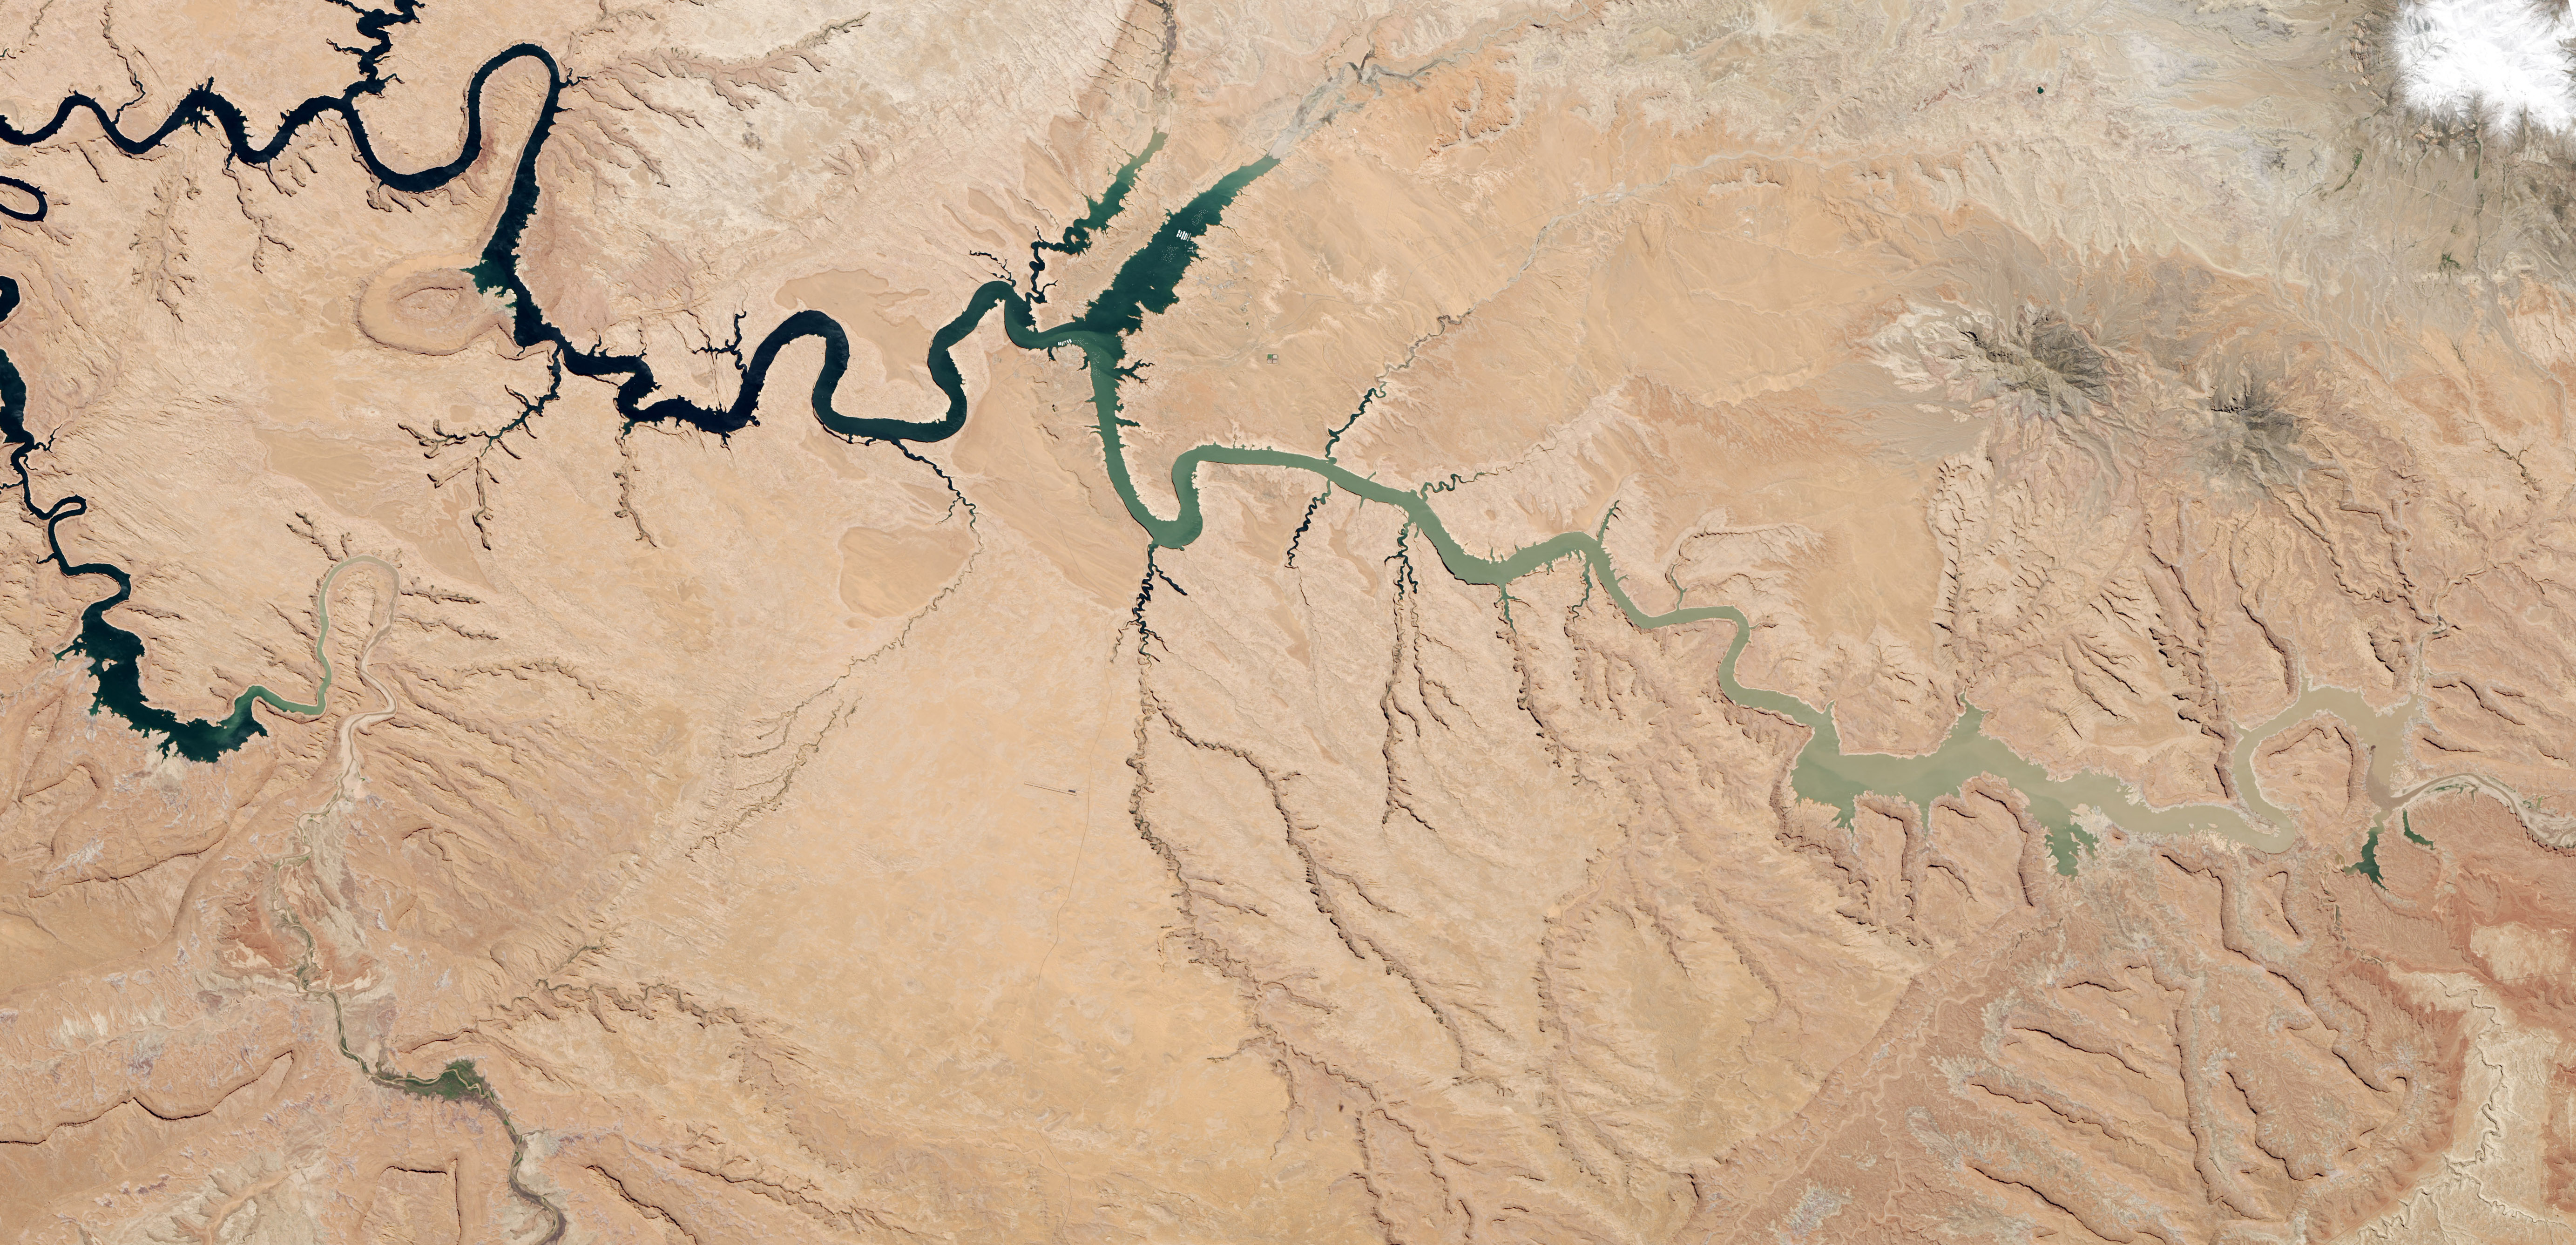

Lake Powell Half Empty

After 14 years of drought, Lake Powell was at 42 percent of its capacity as of May 20, 2014. The low water levels are evident in these images, which were acquired by the Landsat 8 satellite on May 13, 2014. White bleached rock show where Lake Powell’s shore is when the reservoir is at capacity. It is normal for water levels to fluctuate in the reservoir depending on how much water flows in from snow and rain and how much flows out to meet needs. However, it has been dry in all but three of the past 14 years. At the beginning of 2000, Lake Powell was at 94 percent of capacity. By October 2013 (the beginning of the 2014 water year), water levels had dropped to a low of 50 percent capacity, according to the Bureau of Reclamation, the agency that manages the reservoir. The Earth Observatory’s World of Change shows this annual fluctuation and overall decline. With slightly above average snowpack in the basin that feeds the lake, water levels are expected to rebound to about 51 percent of capacity by October 2014, the end of the water year. While the drop in water levels are worrying for those who generate electricity or use the water for agriculture, the lower water levels may be a draw for recreation. Boaters coming to Lake Powell in the spring of 2014 will find beaches and rock formations that are usually underwater. Bullfrog Bay is the starting point for many boat rentals. The popularity of the spot is evident in the lower image: boats dot the surface of the water, just tiny white flecks at this scale. NASA Earth Observatory image by Robert Simmon, using Landsat data from the U.S. Geological Survey.

Credit: NASA Earth Observatory